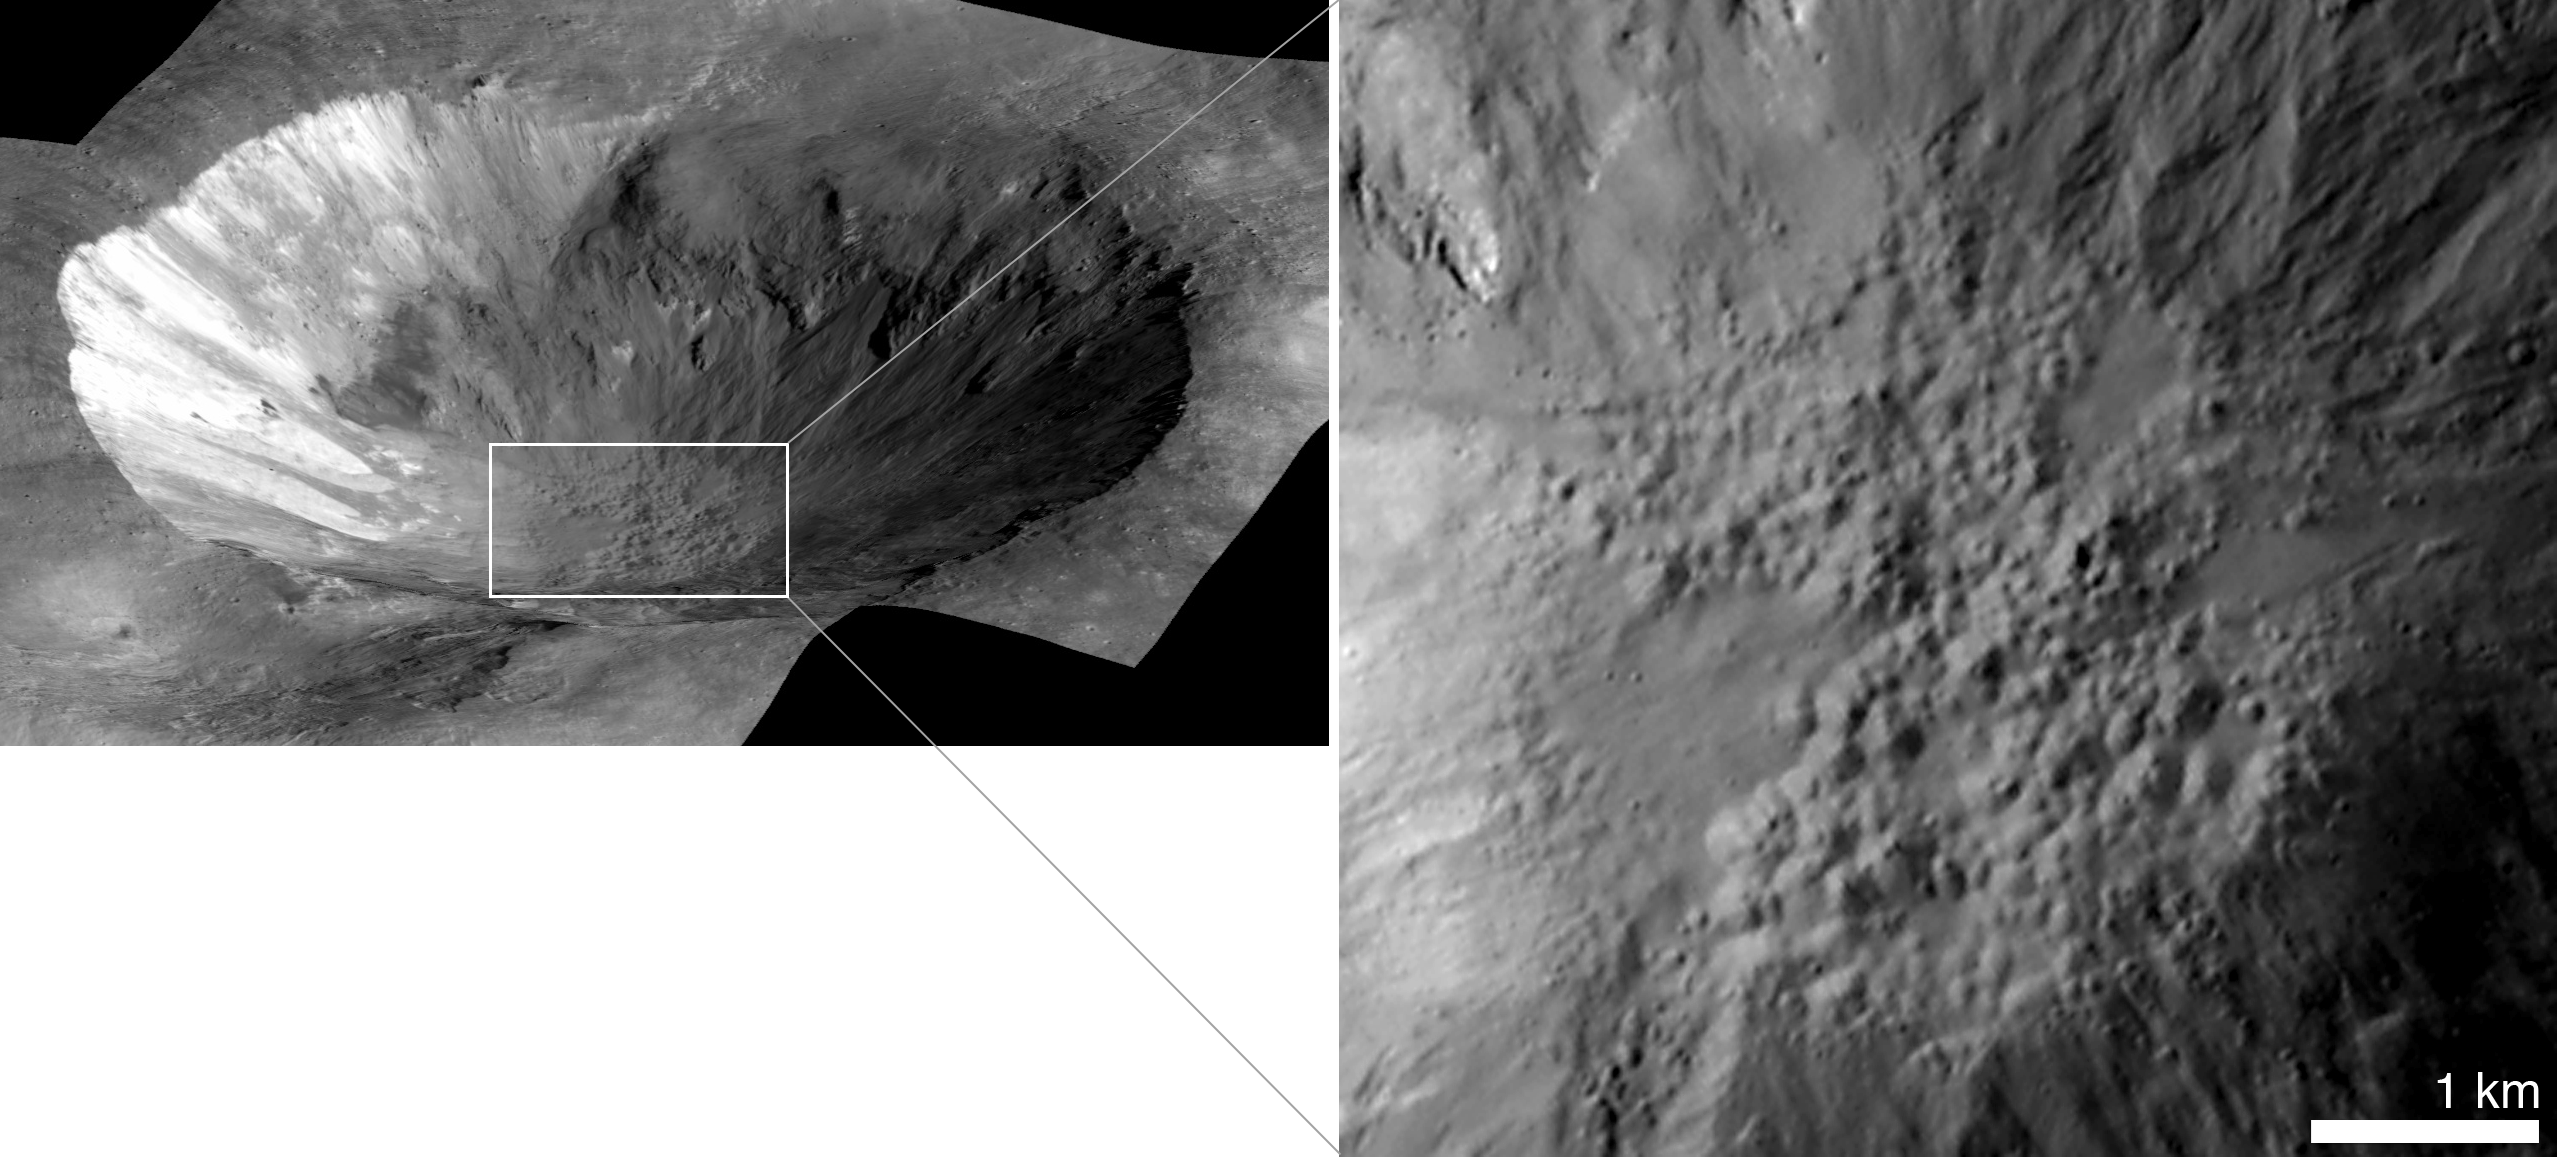

Cornelia is the Pits

This perspective view of Cornelia crater on the giant asteroid Vesta shows an example of “pitted terrain,” an unexpected discovery in data returned by NASA’s Dawn mission. This view is a mosaic of images from Dawn’s framing camera, overlain on a digital terrain model.

At right is a close-up of the floor of Cornelia, which has a diameter of about 9.3 miles (15 kilometers).

Scientists think low-speed collisions with carbon-rich meteorites left hydrated minerals on Vesta’s surface. It is thought that heat generated during later, high-speed collisions with asteroid belt rocks released water that was previously bound within the hydrated minerals. This water is thought to have explosively degassed into space, leaving behind pothole-like depressions as it escaped.

Dawn’s mission to Vesta and Ceres is managed by JPL for NASA’s Science Mission Directorate in Washington. JPL is a division of the California Institute of Technology in Pasadena. Dawn is a project of the directorate’s Discovery Program, managed by NASA’s Marshall Space Flight Center in Huntsville, Ala. UCLA is responsible for overall Dawn mission science. Orbital Sciences Corp. in Dulles, Va., designed and built the spacecraft. The gamma ray and neutron detector instrument was built by Los Alamos National Laboratory, N.M., and is operated by the Planetary Science Institute, Tucson, Ariz.

Credit: NASA/JPL-Caltech/UCLA/MPS/DLR/IDA/JHUAPL